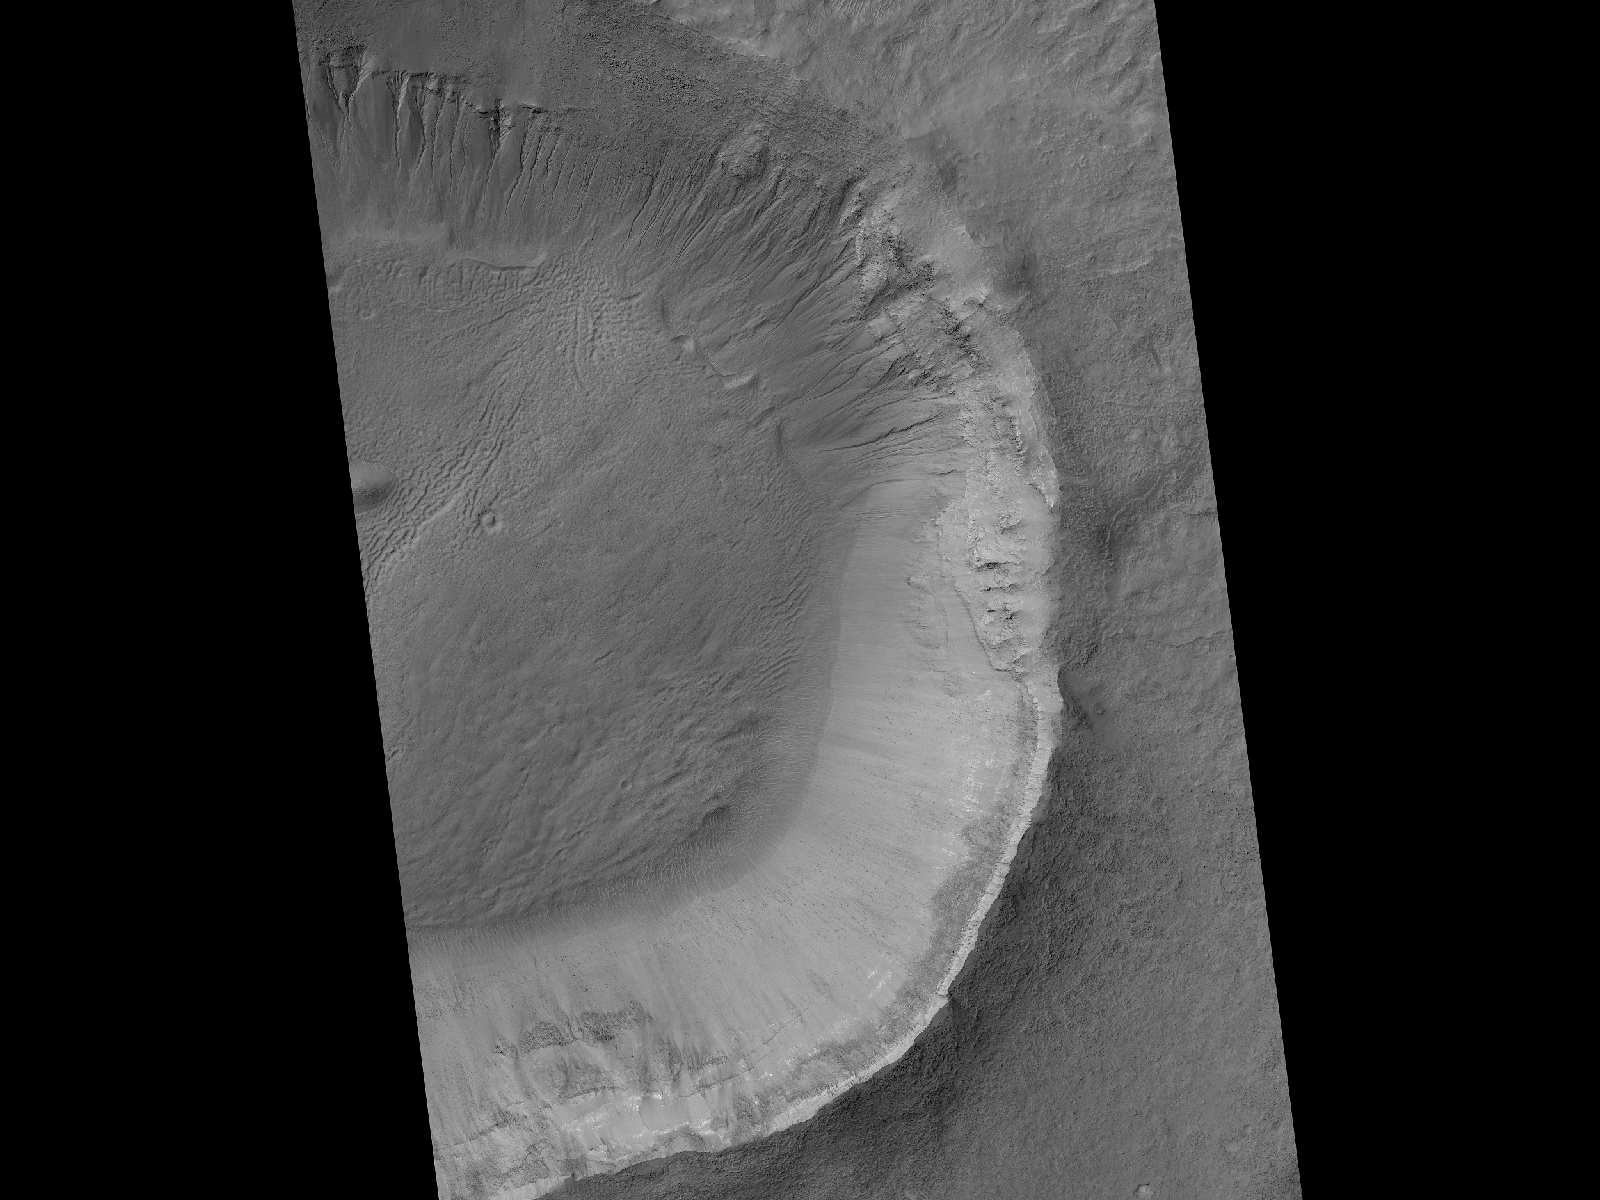

Gullies and Newly Identified Flow Features in Same Mars Crater

This image contrasts gullies and recurring warm-season slope flows appearing in the same crater, in the middle southern latitudes of Mars. It was taken Nov. 27, 2007, by the High Resolution Imaging Science Experiment (HiRISE) camera on NASA’s Mars Reconnaissance Orbiter.

Gullies are on the pole-facing slope, which is on the northern side of this crater (upper arrow). Recurrent warm-season flows are on the equator-facing wall (lower arrow).

Gullies are typically much larger than the warm-season flows. As seen in this crater, gullies have a typical range of features including alcoves, channels and aprons.

The flow features are narrow (one-half to five yards or meters wide), relatively dark markings on steep (25 to 40 degree) slopes at a few other southern hemisphere locations. Repeat imaging by HiRISE shows the features appear and incrementally grow during warm seasons and fade in cold seasons. Sequences of observations recording the seasonal changes in these flows might be evidence of salty liquid water active on Mars today.

Other imagery related to these new findings from the Mars Reconnaissance Orbiter is at http://www.nasa.gov/mission_pages/MRO/multimedia/gallery/gallery-index.html.

This image is one product from HiRISE observation PSP_006261_1410. Other image products from this observation are available at http://hirise.lpl.arizona.edu/PSP_006261_1410.

The University of Arizona, Tucson, operates the HiRISE camera, which was built by Ball Aerospace & Technologies Corp., Boulder, Colo. NASA’s Jet Propulsion Laboratory, a division of the California Institute of Technology, Pasadena, manages the Mars Reconnaissance Orbiter for the NASA Science Mission Directorate, Washington. Lockheed Martin Space Systems, Denver, is the spacecraft development and integration contractor for the project and built the spacecraft.

Credit: NASA/JPL-Caltech/University of Arizona